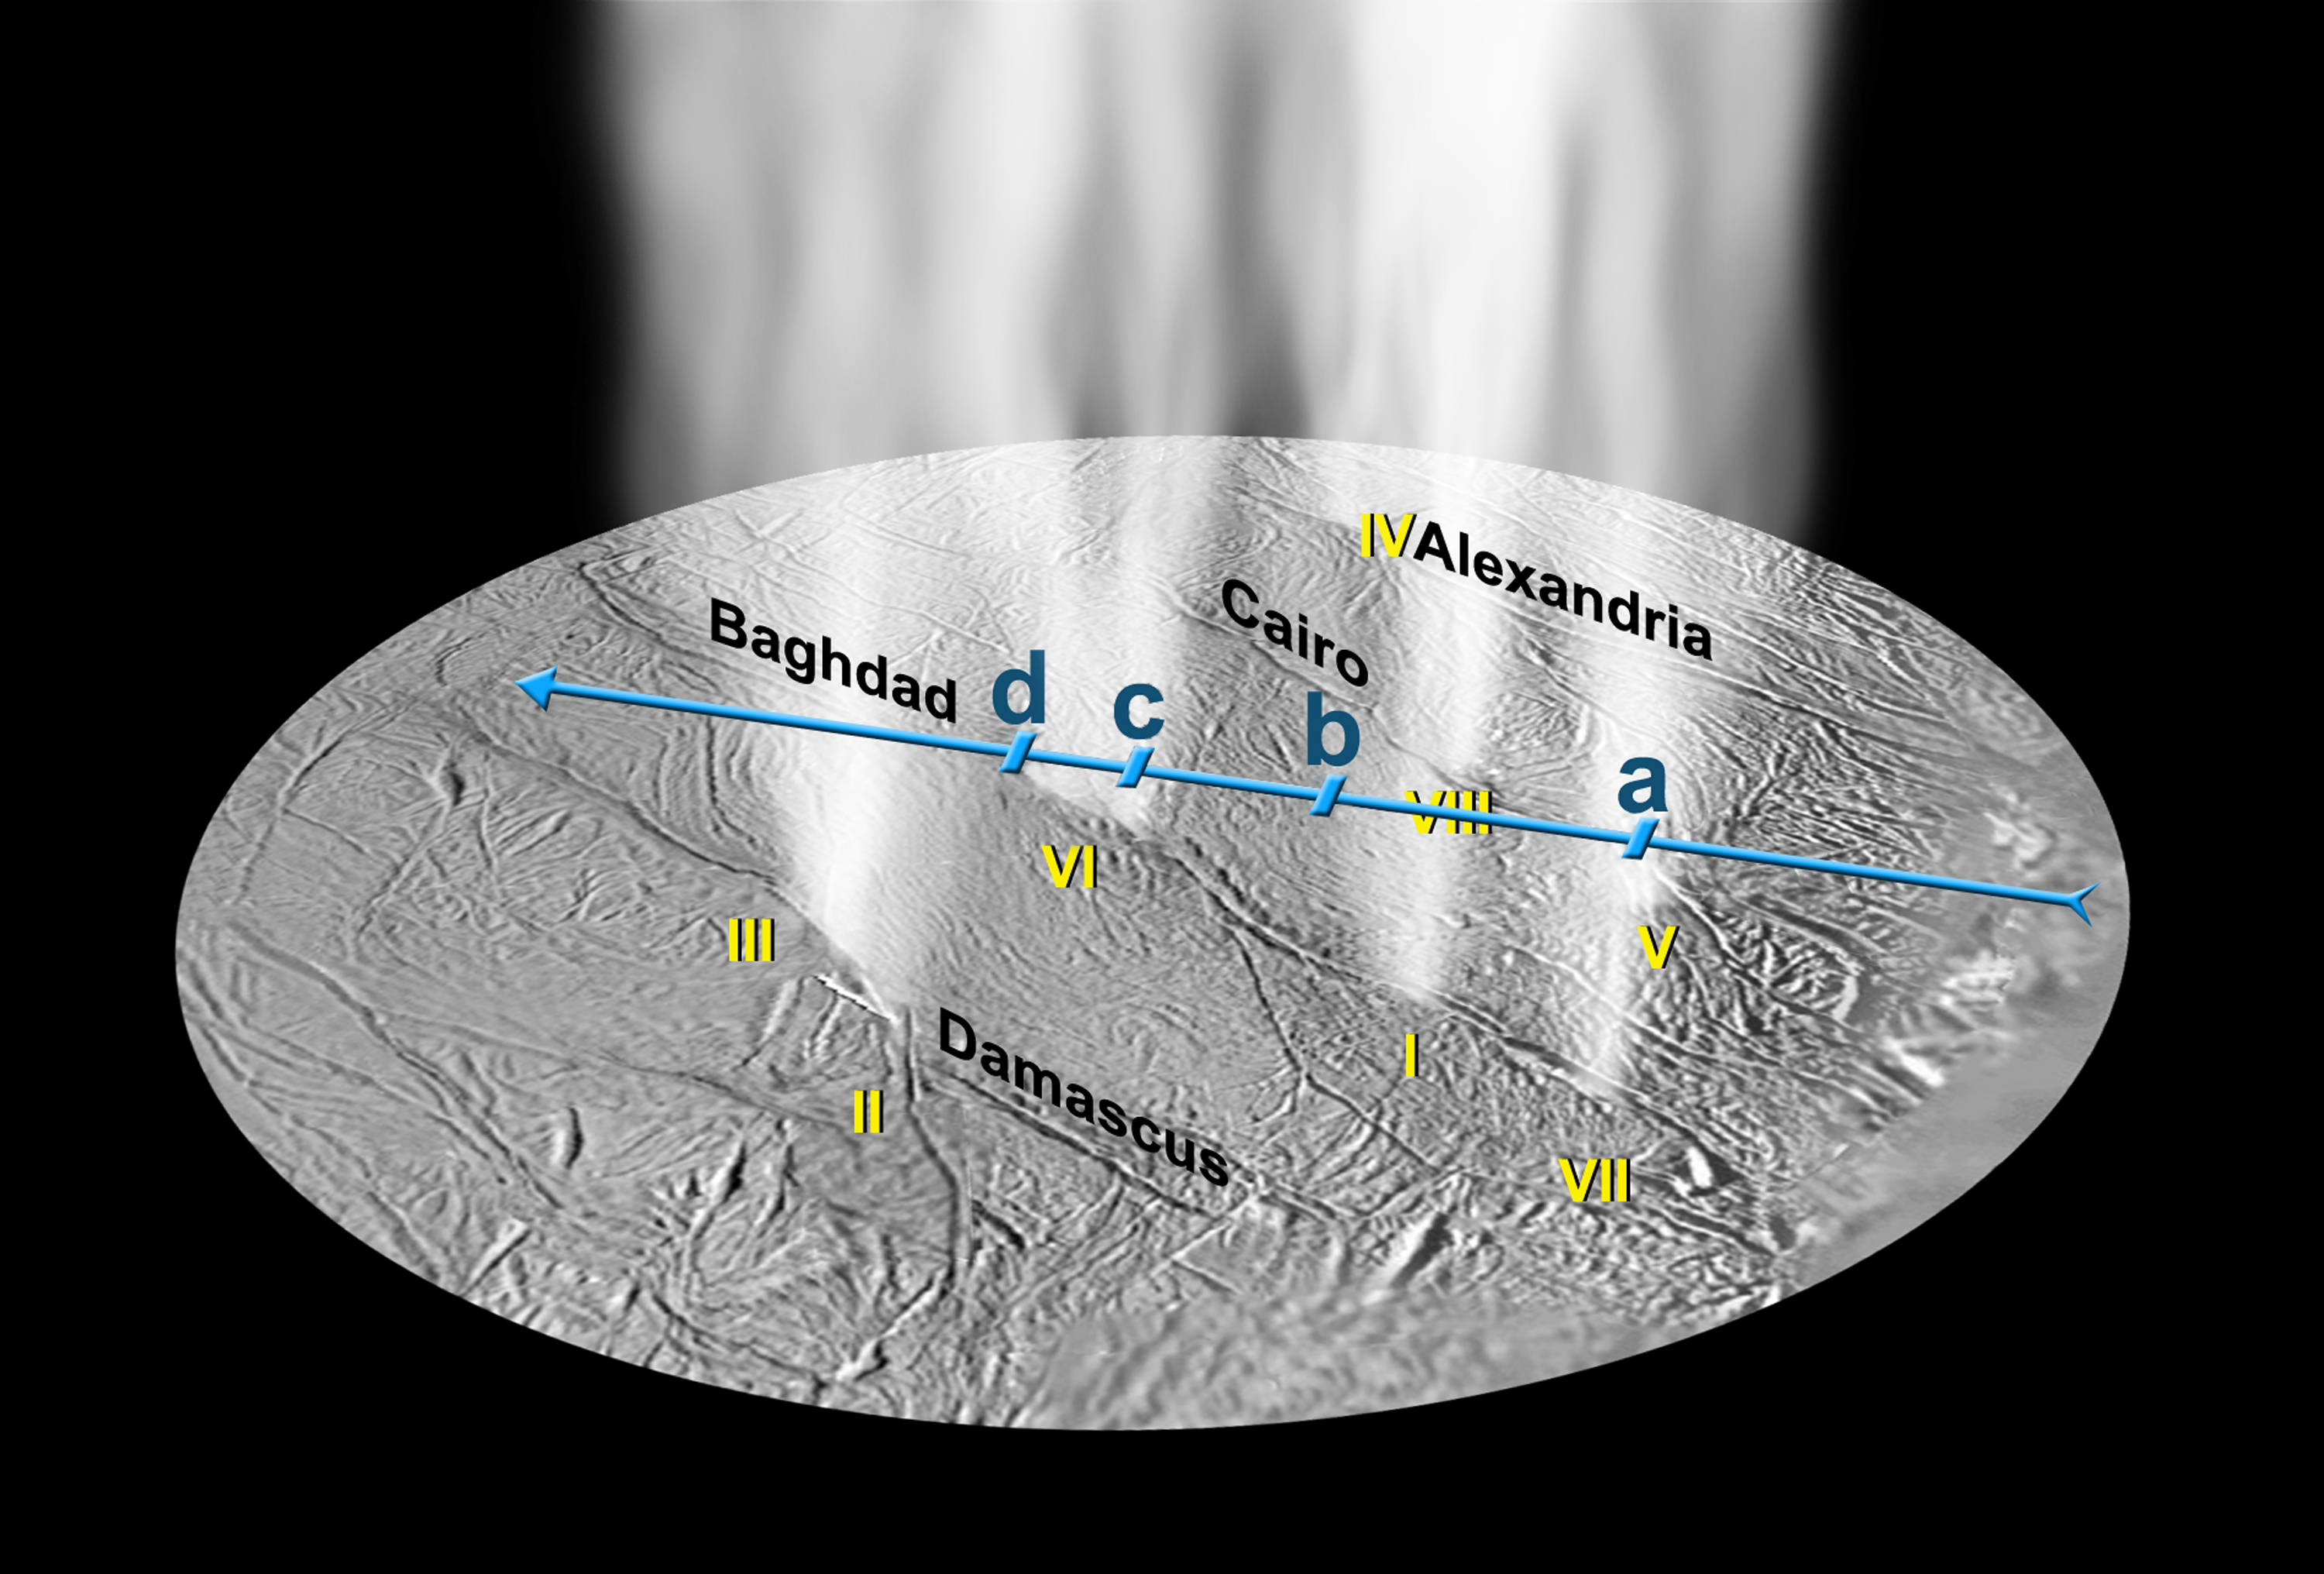

Gas and Dust Jets Match Up

Jets of high-density gas detected by Cassini’s Ultraviolet Imaging Spectrograph on Saturn’s moon Enceladus match the locations of dust jets determined from Cassini images, labeled here with Roman numerals. The spectrograph pinpointed the locations of individual gas streams in the plume in a “stellar occultation,” which involves measuring the light of a star (in this case, zeta Orionis), as it passed behind the plume from Cassini’s viewpoint.

The blue line in this projection shows the path of the starlight through the plume, over the south polar region of Enceladus. The instrument looked at the star across this path in the direction indicated by the short blue lines.

Some of the dust jets appear to merge together in stellar occultation data. The dimming of starlight labeled “a” was caused by dust jets V and VII. The dimming of starlight marked as feature “b” may be associated with dust jet I if the jet is not perfectly vertical. Dimming of starlight labeled “c” corresponds to dust jet VI, and “d” is dust jet III, with dust jet II in between. The individual jets come from sources with an area of less than 300 by 300 meters (1,000 feet square)—about the size of a football stadium—probably stretched out rectangularly along the tiger stripes. The new data indicate that the water molecules are blasting off from Enceladus at faster than 600 meters per second (about 1,200 miles per hour).

The Cassini-Huygens mission is a cooperative project of NASA, the European Space Agency and the Italian Space Agency. The Jet Propulsion Laboratory, a division of the California Institute of Technology in Pasadena, manages the mission for NASA’s Science Mission Directorate, Washington, D.C. The Cassini orbiter was designed, developed and assembled at JPL. The ultraviolet imaging spectrograph was designed and built at, and the team is based at the University of Colorado, Boulder.

Credit: NASA/JPL/University of Colorado/SSI